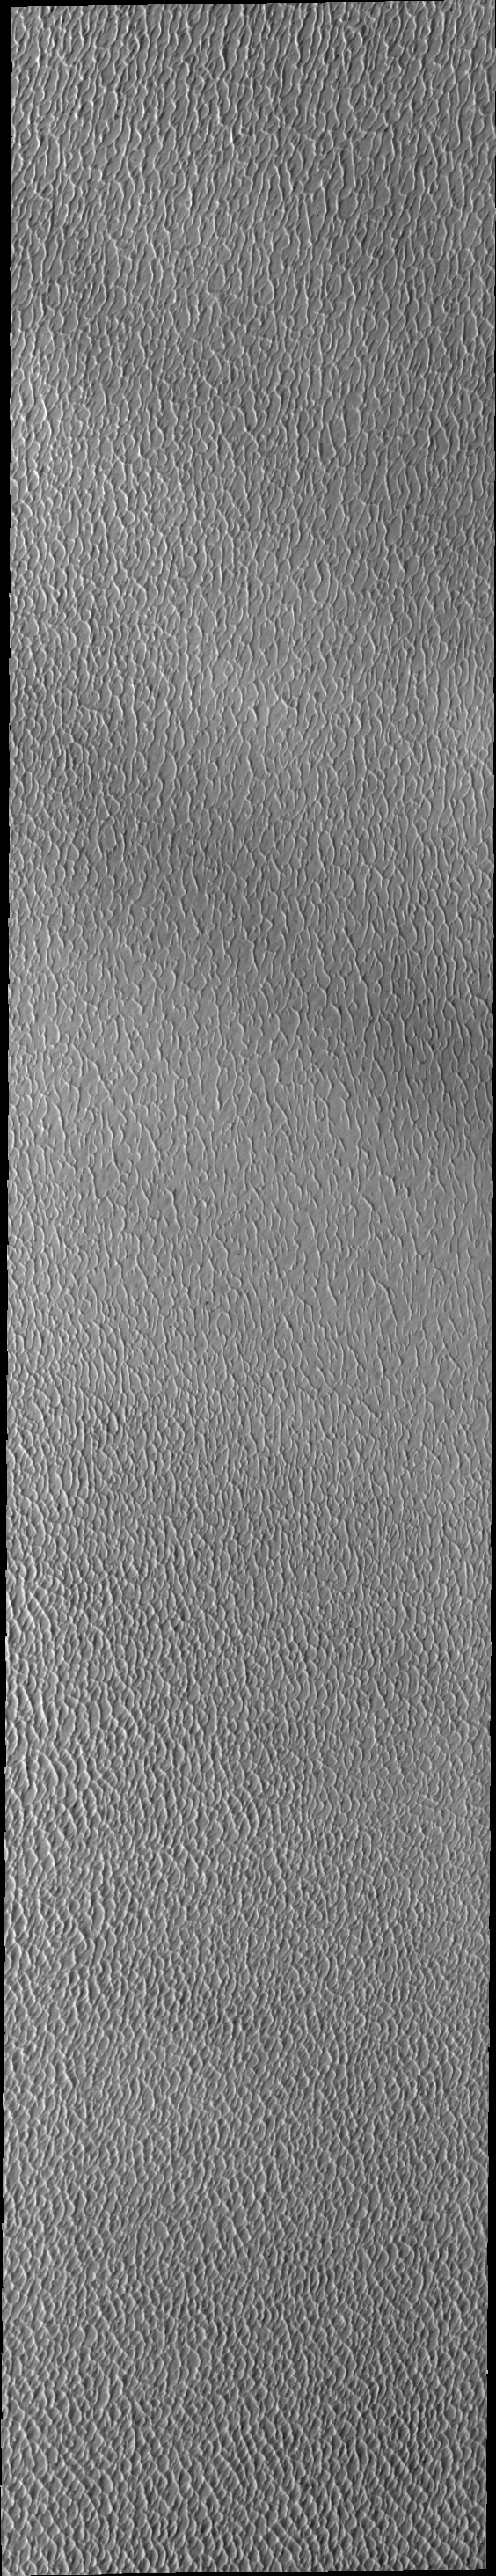

Investigating Mars: Olympia Undae

This VIS image of Olympia Undae was collected during north polar spring. The crests of the dunes and other surfaces are light colored, indicative of a frost covering. The density of dunes and the alignments of the dune crests varies with location, controlled by the amount of available sand and the predominant winds over time. As the season changes into summertime, the dune crests will lose the frost and reveal the darker sand beneath.

Olympia Undae is a vast dune field in the north polar region of Mars. It consists of a broad sand sea or erg that partly rings the north polar cap from about 120° to 240°E longitude and 78° to 83°N latitude. The dune field covers an area of approximately 470,000 km2 (bigger than California, smaller than Texas). Olympia Undae is the largest continuous dune field on Mars. Olympia Undae is not the only dune field near the north polar cap, several other smaller fields exist in the same latitude, but in other ranges of longitude, e.g. Abolos and Siton Undae. Barchan and transverse dune forms are the most common. In regions with limited available sand individual barchan dunes will form, the surface beneath and between the dunes is visible. In regions with large sand supplies, the sand sheet covers the underlying surface, and dune forms are found modifying the surface of the sand sheet. In this case transverse dunes are more common. Barchan dunes “point” down wind, transverse dunes are more linear and form parallel to the wind direction. The “square” shaped transverse dunes in Olympia Undae are due to two prevailing wind directions.

The Odyssey spacecraft has spent over 15 years in orbit around Mars, circling the planet more than 71,000 times. It holds the record for longest working spacecraft at Mars. THEMIS, the IR/VIS camera system, has collected data for the entire mission and provides images covering all seasons and lighting conditions. Over the years many features of interest have received repeated imaging, building up a suite of images covering the entire feature. From the deepest chasma to the tallest volcano, individual dunes inside craters and dune fields that encircle the north pole, channels carved by water and lava, and a variety of other feature, THEMIS has imaged them all. For the next several months the image of the day will focus on the Tharsis volcanoes, the various chasmata of Valles Marineris, and the major dunes fields. We hope you enjoy these images!

Credit: NASA/JPL-Caltech/ASU